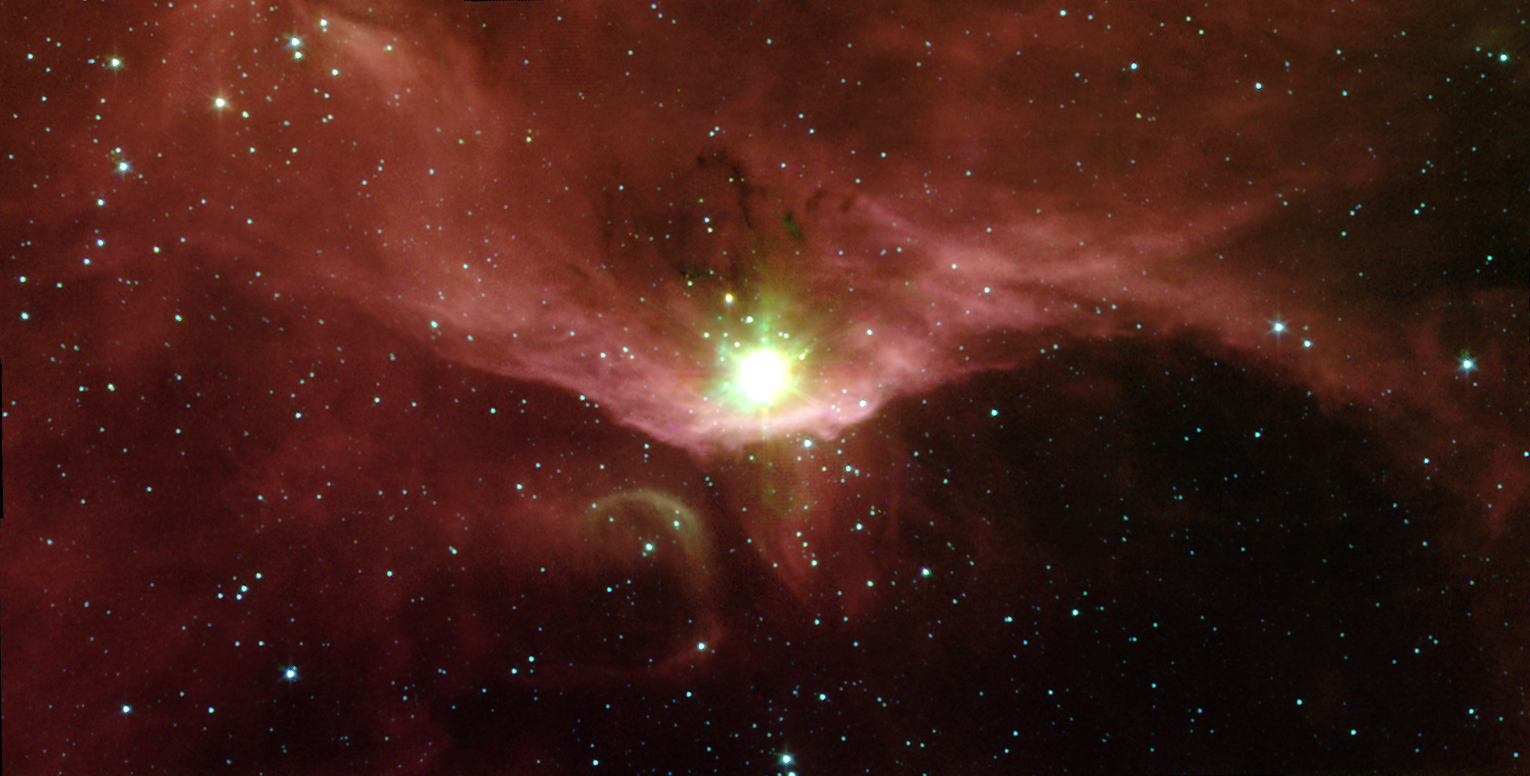

A Natal Microcosm

In the quest to better understand the birth of stars and the formation of new worlds, astronomers have used NASA’s Spitzer Space Telescope to examine the massive stars contained in a cloudy region called Sharpless 140. This cloud is a fascinating microcosm of a star-forming region since it exhibits, within a relatively small area, all of the classic manifestations of stellar birth.

Sharpless 140 lies almost 3000 light-years from Earth in the constellation Cepheus. At its heart is a cluster of three deeply embedded young stars, which are each several thousand times brighter than the Sun. Though they are strikingly visible in this image from Spitzer’s infrared array camera, they are completely obscured in visible light, buried within the core of the surrounding dust cloud.

The extreme youth of at least one of these stars is indicated by the presence of a stream of gas moving at high velocities. Such outflows are signatures of the processes surrounding a star that is still gobbling up material as part of its formation.

The bright red bowl, or arc, seen in this image traces the outer surface of the dense dust cloud encasing the young stars. This arc is made up primarily of organic compounds called polycyclic aromatic hydrocarbons, which glow on the surface of the cloud. Ultraviolet light from a nearby bright star outside of the image is “eating away” at these molecules. Eventually, this light will destroy the dust envelope and the masked young stars will emerge.

This false-color image was taken on Oct. 11, 2003 and is composed of photographs obtained at four wavelengths: 3.6 microns (blue), 4.5 microns (green), 5.8 microns (orange) and 8 microns (red).

Credit: NASA/JPL-Caltech